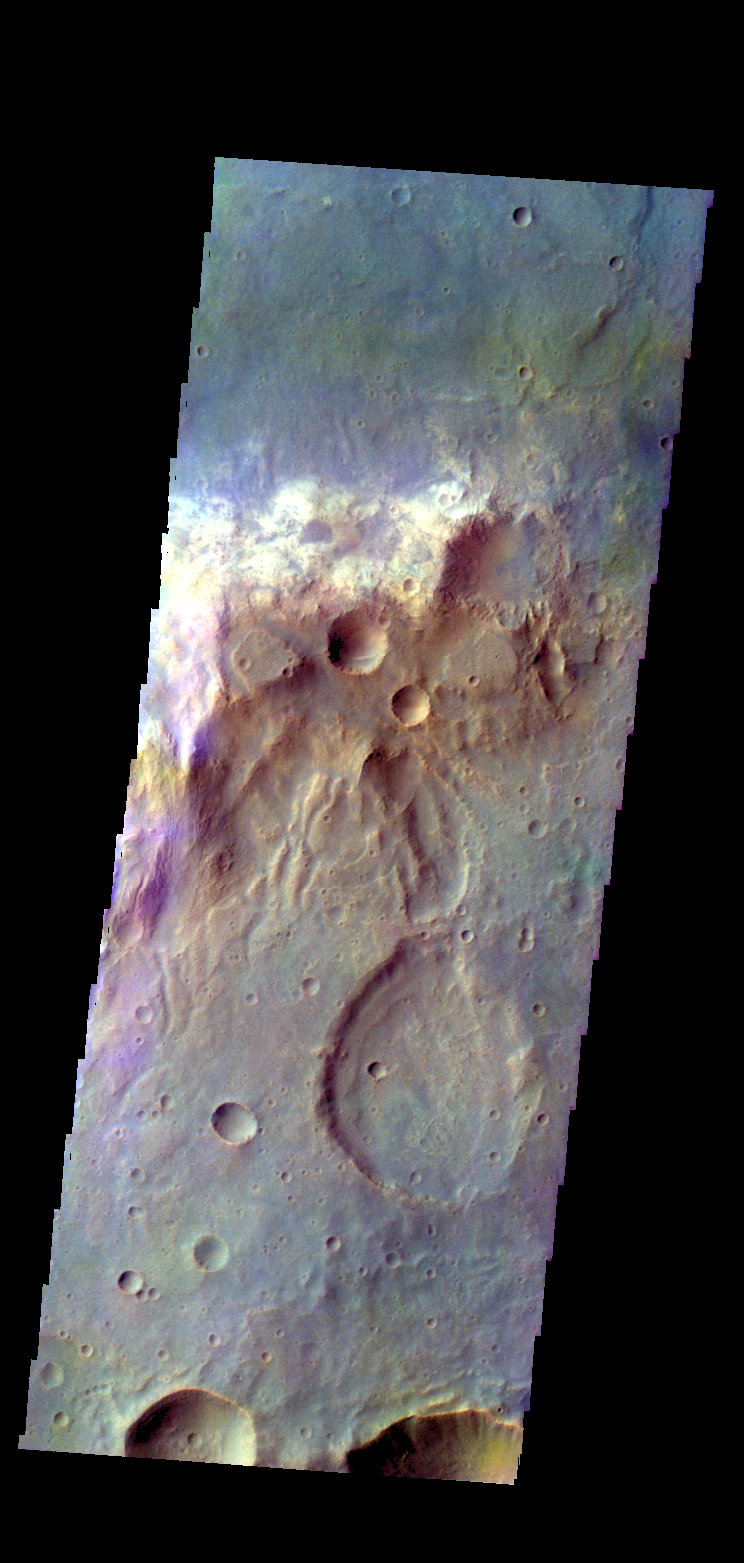

Tyrrhena Terra – False Color

The THEMIS camera contains 5 filters. The data from different filters can be combined in multiple ways to create a false color image. These false color images may reveal subtle variations of the surface not easily identified in a single band image. Today’s false color image shows part of the plains of Tyrrhena Terra.

Credit: NASA/JPL-Caltech/ASU